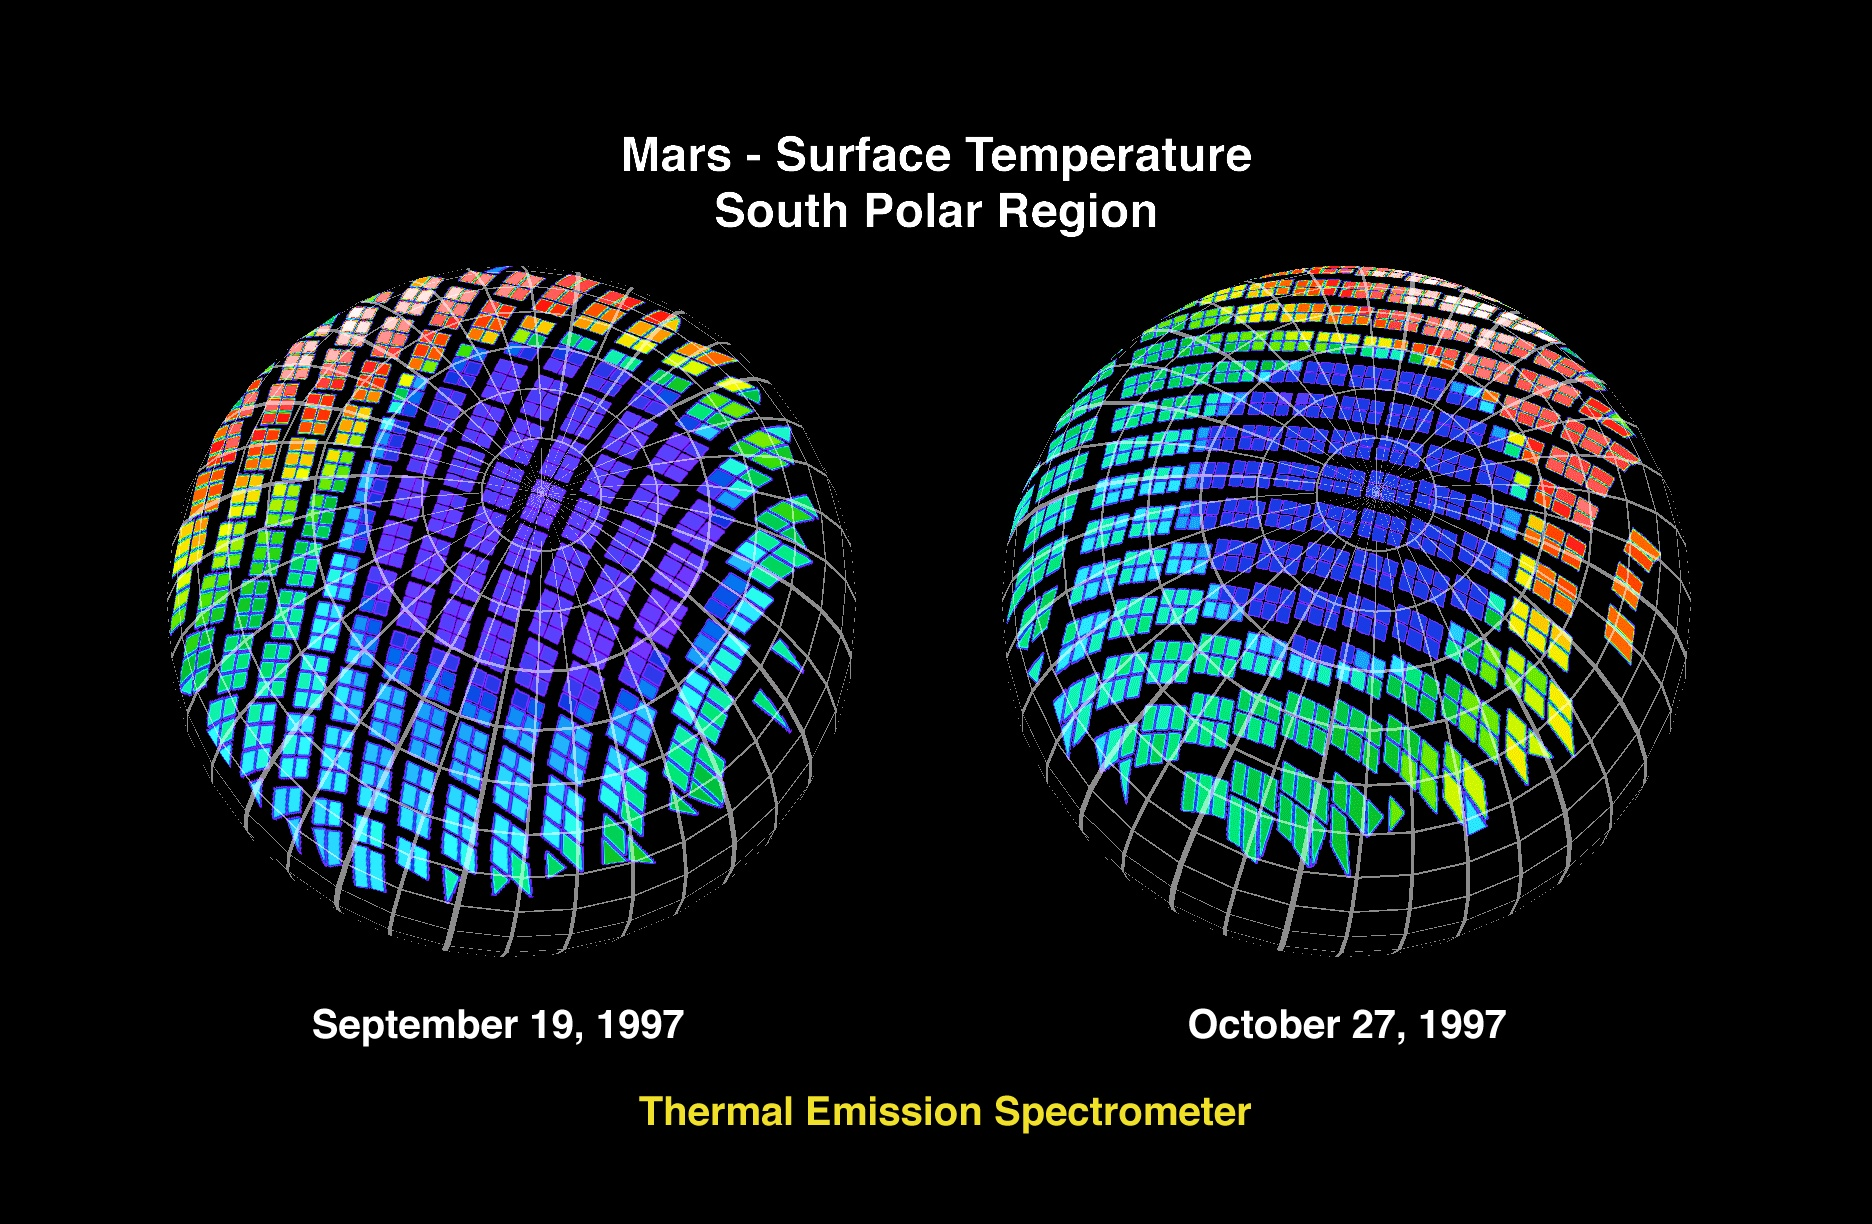

Mars – Surface Temperature South Polar Region

The Jet Propulsion Laboratory’s Mars Surveyor Operations Project operates the Mars Global Surveyor spacecraft with its industrial partner, Lockheed Martin Astronautics, from facilities in Pasadena, CA and Denver, CO.

Credit: NASA/JPL/ASU